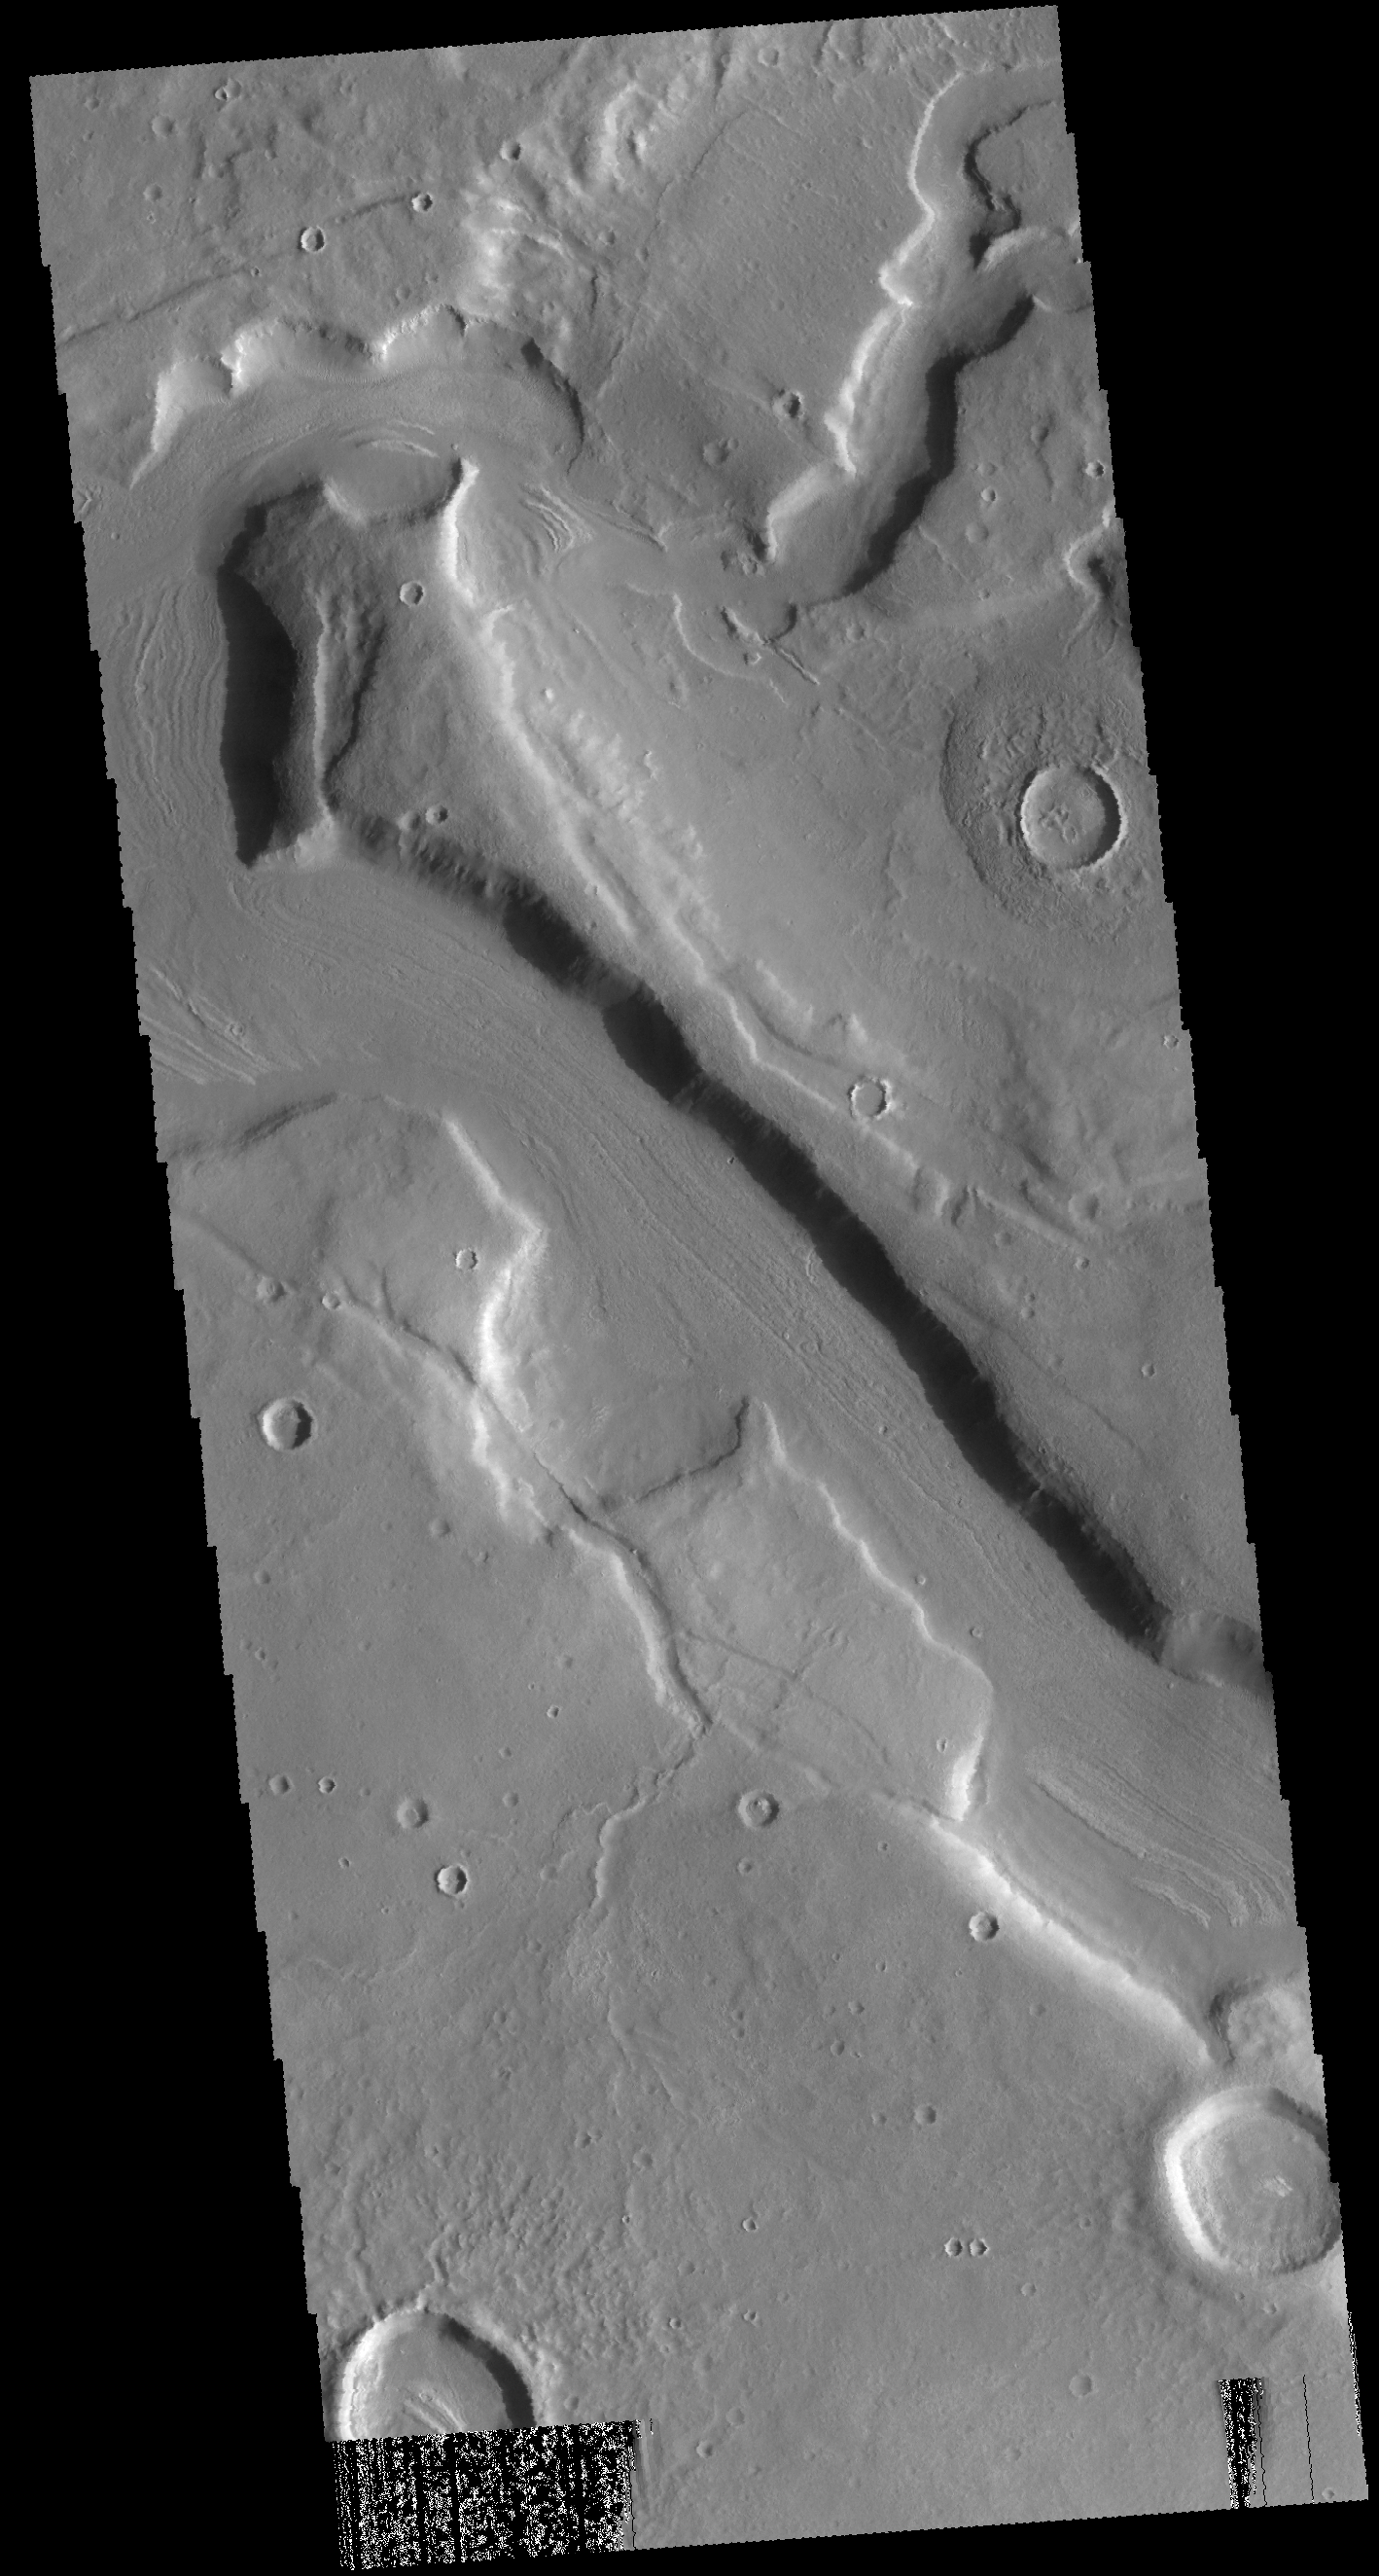

Mamers Valles

This VIS image shows a small portion of Mamers Valles. Mamers Valles is a complex channel system that drained the highlands of Arabia Terra into the lowlands of Acidalia Planitia.

Credit: NASA/JPL-Caltech/ASU